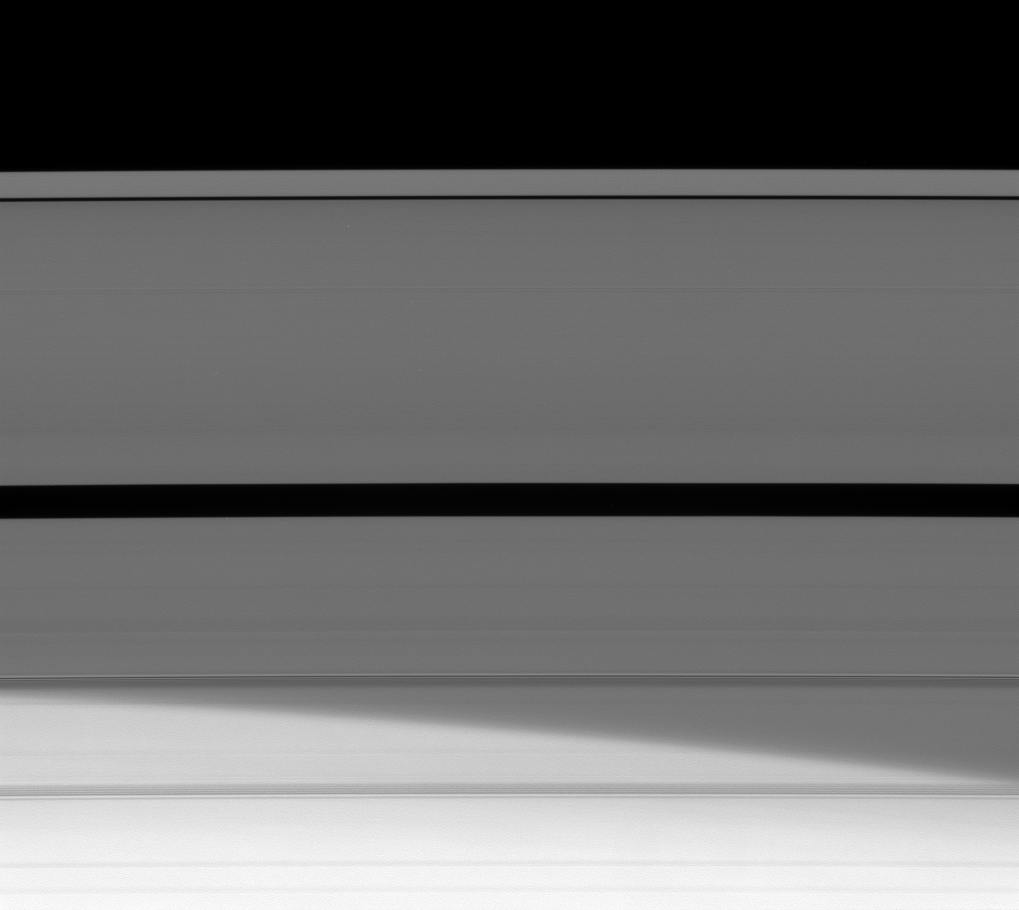

Behind the Veil

Saturn’s northern hemisphere is visible through its disc of icy particles.

This view looks toward the sunlit side of the A ring from about 21 degrees below the ringplane. The image was taken in visible light with the Cassini spacecraft narrow-angle camera on May 19, 2008. The view was obtained at a distance of approximately 806,000 kilometers (501,000 miles) from Saturn. Image scale is about 4 kilometers (3 miles) per pixel.

The Cassini-Huygens mission is a cooperative project of NASA, the European Space Agency and the Italian Space Agency. The Jet Propulsion Laboratory, a division of the California Institute of Technology in Pasadena, manages the mission for NASA’s Science Mission Directorate, Washington, D.C. The Cassini orbiter and its two onboard cameras were designed, developed and assembled at JPL. The imaging operations center is based at the Space Science Institute in Boulder, Colo.

Credit: NASA/JPL/Space Science Institute